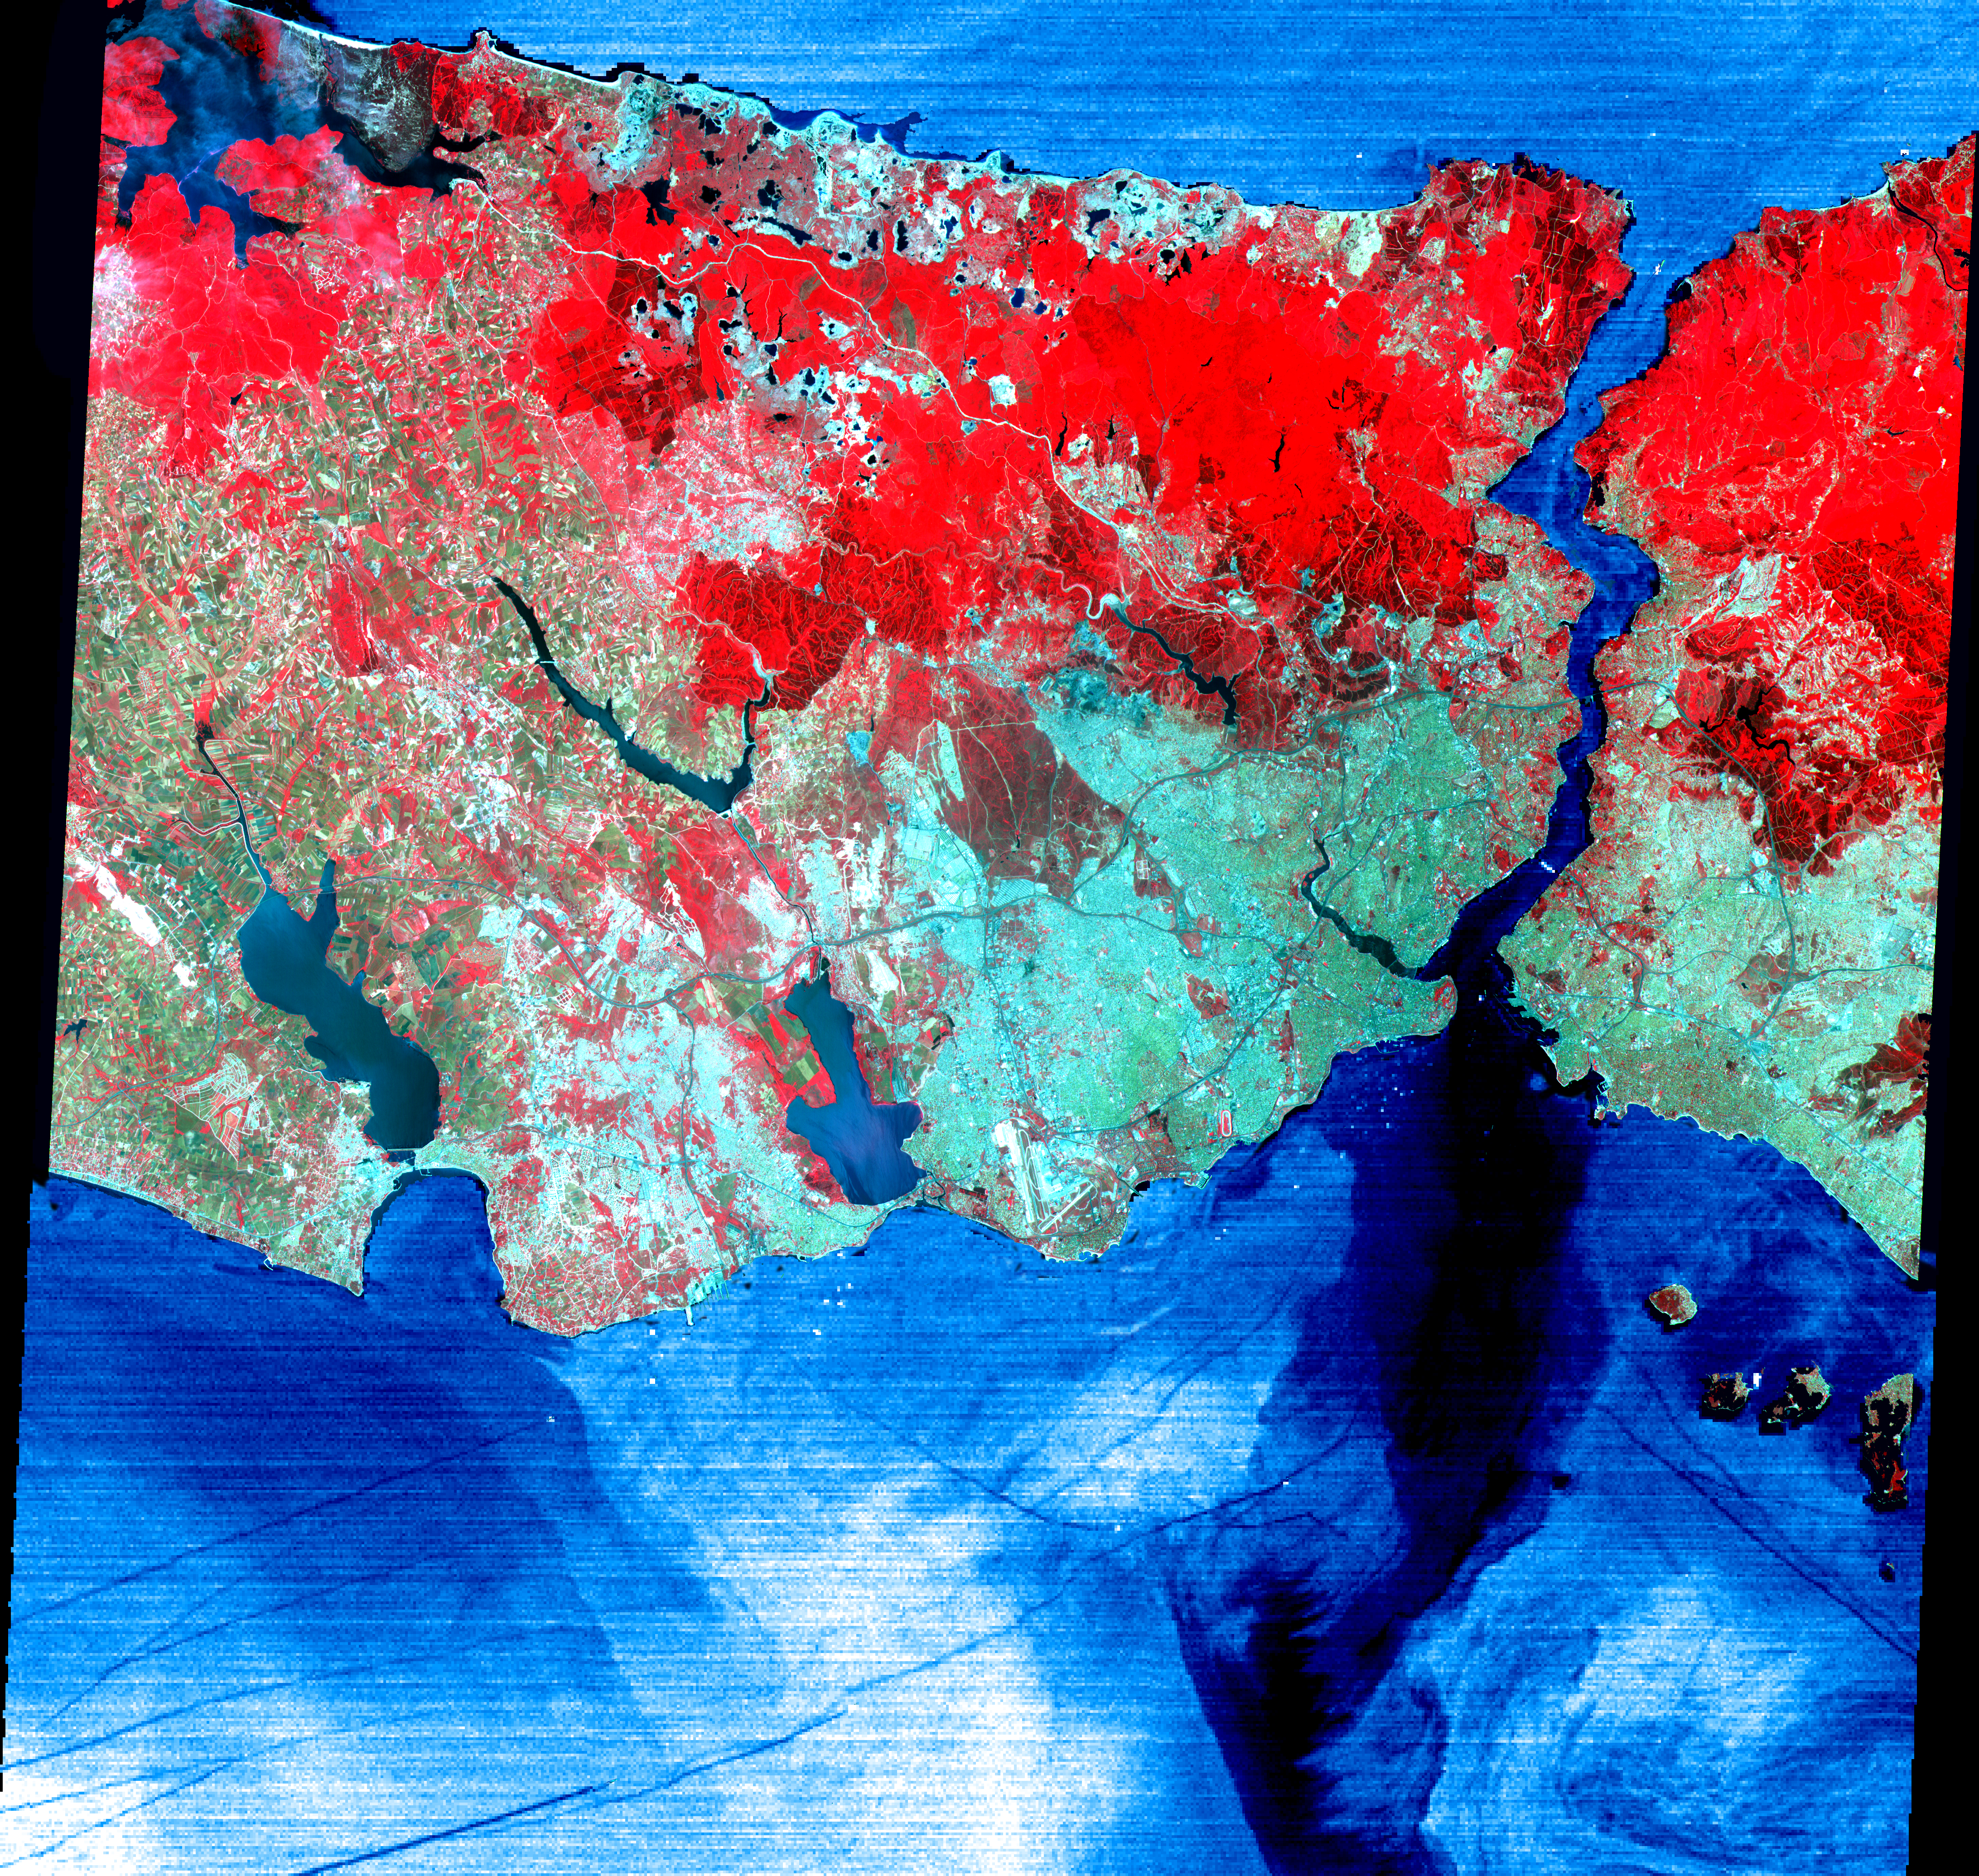

Istanbul, Turkey

This June 16, 2000 image of Istanbul, Turkey show a full 60 by 60 km ASTER scene in the visible and infrared channels. Vegetation appears red, and urban areas blue-green. Bustling Istanbul, with its magnificent historical heritage, has spanned the divide between Europe and Asia for more than 2,500 years. Originally called Byzantium, the city was founded in the 7th century BC on the Golden Horn, an arm of the narrow Bosporus (also spelled Bosphorus) Strait, which connects the Sea of Marmara to the south, with the Black Sea to the north. Constantine I made it his capital of the Eastern Roman Empire in AD 330. As Constantinople, the strategically located city arose as the preeminent cultural, religious, and political center of the Western world. It reached the height of its wealth and glory in the early 5th century. After centuries of decline, the city entered another period of tremendous growth and prosperity when, as Istanbul, it became the capital of the Turkish Ottoman Empire in 1457. Although Turkey moved its capital to Ankara in 1923, Istanbul remains the nation’s largest city with a population of over 8 million, its commercial center, and a major port. Two bridges spanning the Bosporus, and ships in the busy channel can be seen on the enlargement. On the image, the water areas have been replaced with a thermal image: colder waters are displayed in dark blue, warmer areas in light blue. Note the dark lines showing boat wakes, and the cold water entering the Sea of Marmara from deeper waters of the Bosporus.

Advanced Spaceborne Thermal Emission and Reflection Radiometer (ASTER) is one of five Earth-observing instruments launched December 18, 1999, on NASA’s Terra satellite. The instrument was built by Japan’s Ministry of International Trade and Industry. A joint U.S./Japan science team is responsible for validation and calibration of the instrument and the data products. Dr. Anne Kahle at NASA’s Jet Propulsion Laboratory, Pasadena, Calif., is the U.S. Science team leader; Moshe Pniel of JPL is the project manager. ASTER is the only high resolution imaging sensor on Terra. The primary goal of the ASTER mission is to obtain high-resolution image data in 14 channels over the entire land surface, as well as black and white stereo images. With revisit time of between 4 and 16 days, ASTER will provide the capability for repeat coverage of changing areas on Earth’s surface.

The broad spectral coverage and high spectral resolution of ASTER will provide scientists in numerous disciplines with critical information for surface mapping, and monitoring dynamic conditions and temporal change. Example applications are: monitoring glacial advances and retreats, monitoring potentially active volcanoes, identifying crop stress, determining cloud morphology and physical properties, wetlands Evaluation, thermal pollution monitoring, coral reef degradation, surface temperature mapping of soils and geology, and measuring surface heat balance.

Credit: NASA/GSFC/METI/ERSDAC/JAROS, and U.S./Japan ASTER Science Team